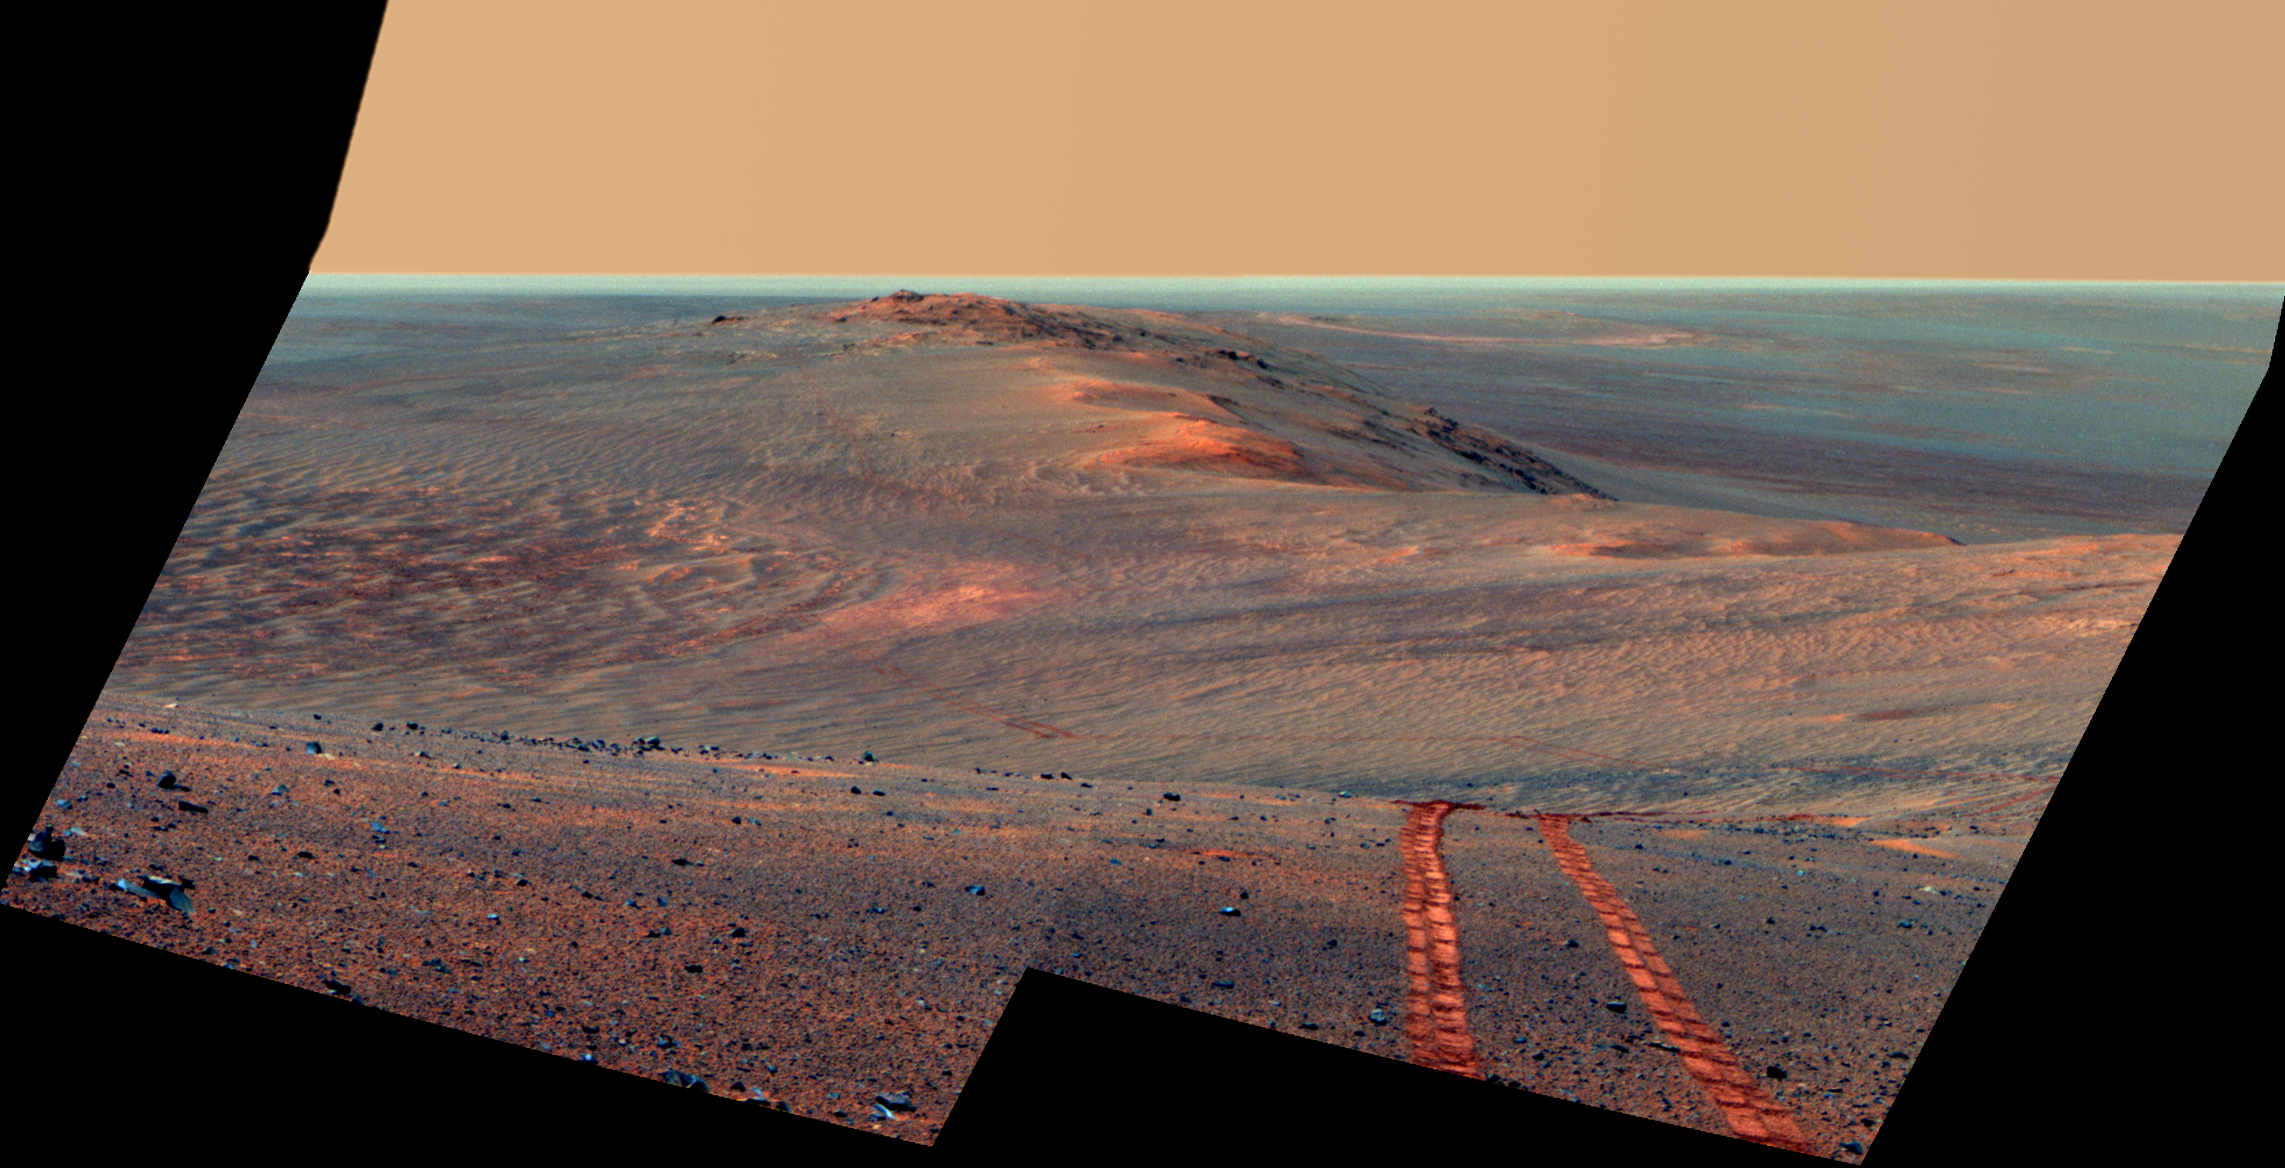

Rover Tracks in Northward View Along West Rim of Endeavour, False Color

This scene from the panoramic camera (Pancam) on NASA’s Mars Exploration Rover Opportunity looks back toward part of the west rim of Endeavour Crater that the rover drove along, heading southward, during the summer of 2014.

The vista merges multiple Pancam exposures taken on August 15, 2014, during the 3,754th Martian day, or sol, of Opportunity’s work on Mars.

The high point on the rim in the left half of the scene is the southern end of “Murray Ridge.” Tracks from drives from mid-July 2014 are faintly visible near there, and tracks from subsequent drives advance to the foreground. For scale, the distance between Opportunity’s parallel wheel tracks is about 3.3 feet (1 meter).

The most distant visible tracks are from nearly half a mile (more than 700 meters) prior to Opportunity’s arrival at the viewpoint from which this scene was recorded.

This version of the image is presented in false color, which enhances visibility of the wheel tracks. It combines exposures taken through three of the Pancam’s color filters, centered on wavelengths of 753 nanometers (near-infrared), 535 nanometers (green) and 432 nanometers (violet).

A video at http://www.jpl.nasa.gov/video/?id=1325 places the scene into context of the rover’s entire route of more than 25 miles (40 kilometers) since its 2004 landing. A map indicating the rover’s Sol 3754 location (as the location reached by a Sol 3752 drive) is online at http://mars.nasa.gov/mer/mission/tm-opportunity/opportunity-sol3757.html.

JPL manages the Mars Exploration Rover Project for NASA’s Science Mission Directorate in Washington.

Credit: NASA/JPL-Caltech/Cornell Univ./Arizona State Univ.